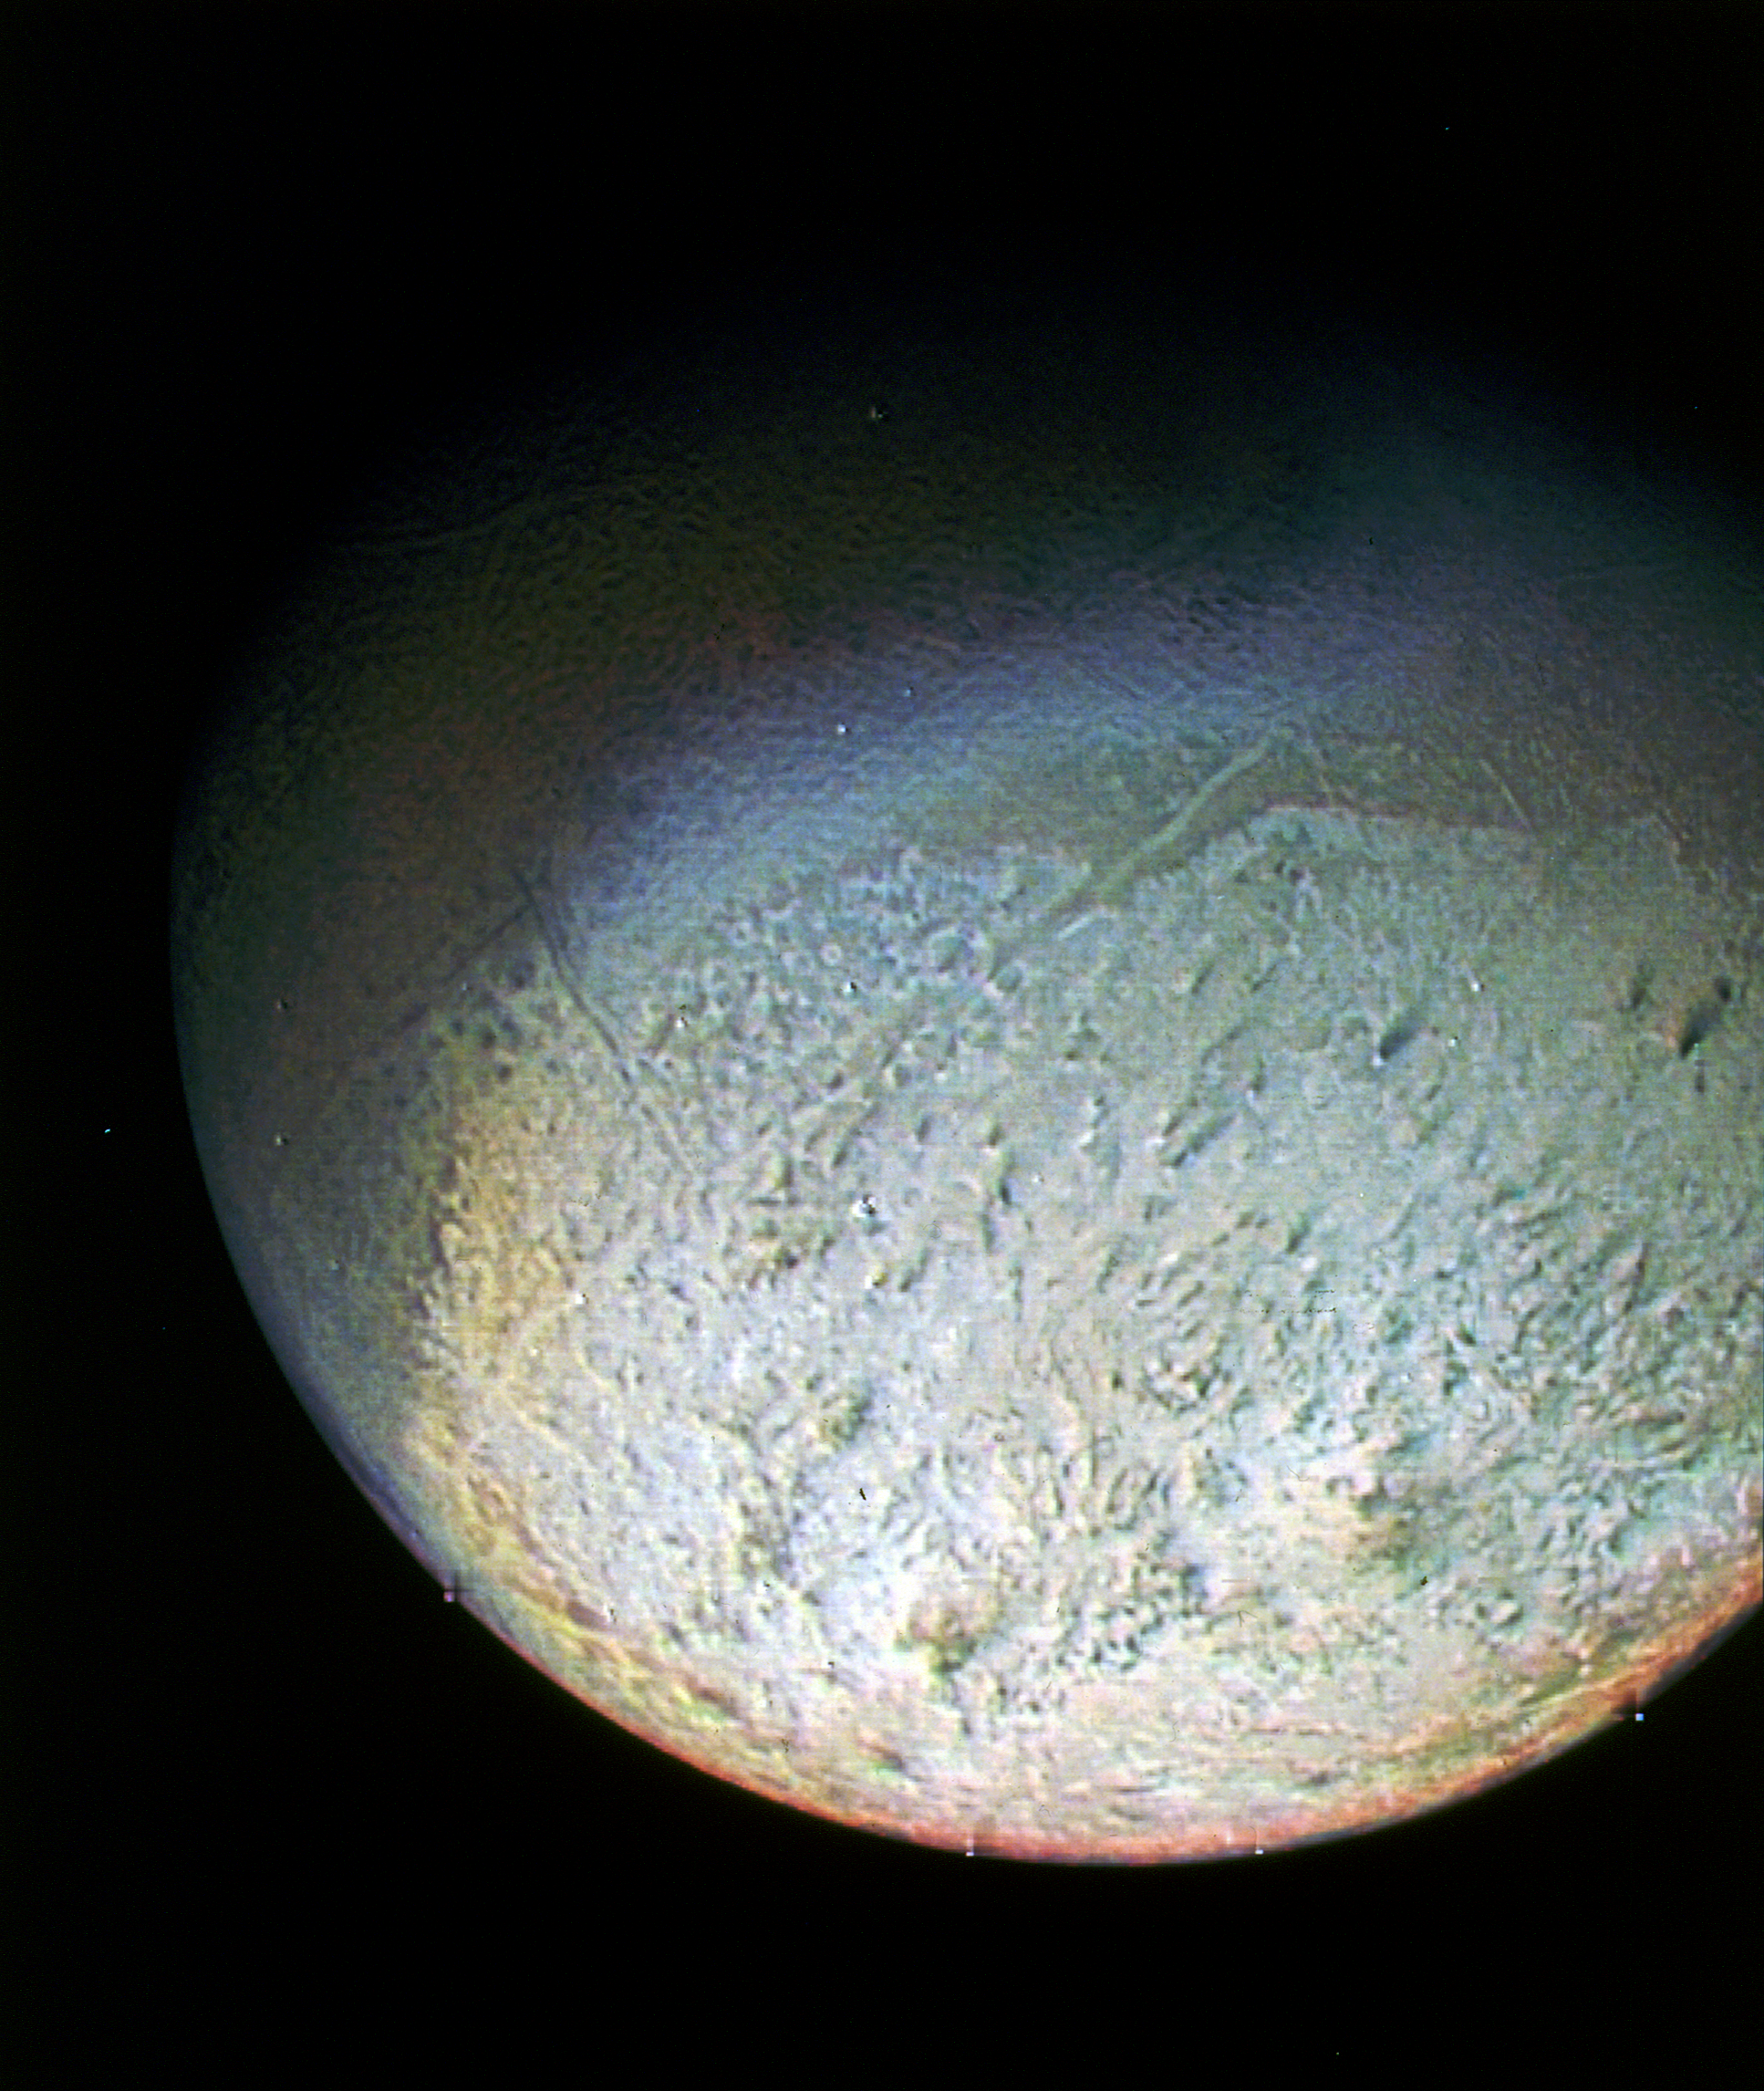

Detail of Triton’s Surface

This color photo of Neptune’s large satellite Triton was obtained on Aug. 24 1989 at a range of 530,000 kilometers (330,000 miles). The resolution is about 10 kilometers (6.2 miles), sufficient to begin to show topographic detail. The image was made from pictures taken through the green, violet and ultraviolet filters. In this technique, regions that are highly reflective in the ultraviolet appear blue in color. In reality, there is no part of Triton that would appear blue to the eye. The bright southern hemisphere of Triton, which fills most of this frame, is generally pink in tone as is the even brighter equatorial band. The darker regions north of the equator also tend to be pink or reddish in color.

JPL manages the Voyager project for NASA’s Office of Space Science.

Credit: NASA/JPL